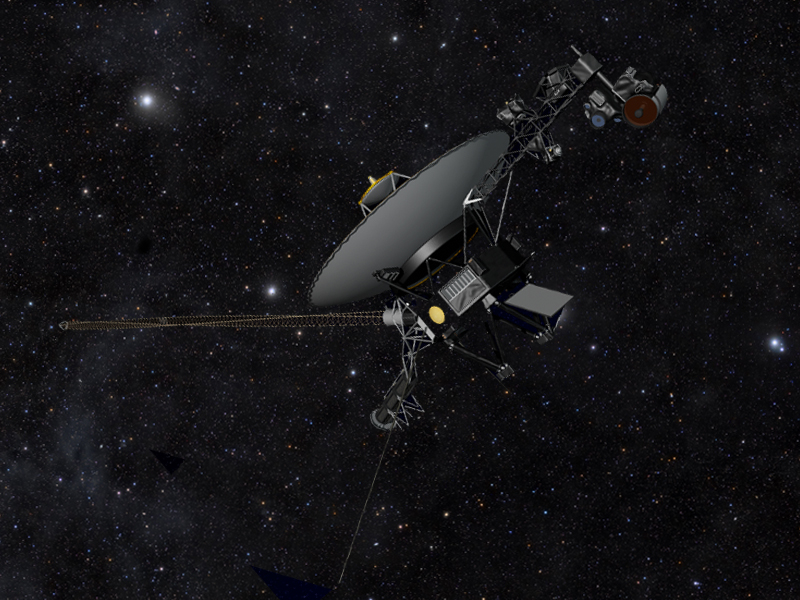

Voyager the Explorer

This artist’s concept shows NASA’s Voyager spacecraft against a field of stars in the darkness of space. The two Voyager spacecraft are traveling farther and farther away from Earth, on a journey to interstellar space, and will eventually circle around the center of the Milky Way galaxy.

NASA’s Jet Propulsion Laboratory, in Pasadena, Calif., built and operates the Voyager spacecraft. California Institute of Technology in Pasadena manages JPL for NASA. The Voyager missions are a part of NASA’s Heliophysics System Observatory, sponsored by the Heliophysics Division of the Science Mission Directorate at NASA Headquarters in Washington.

Credit: NASA/JPL-Caltech